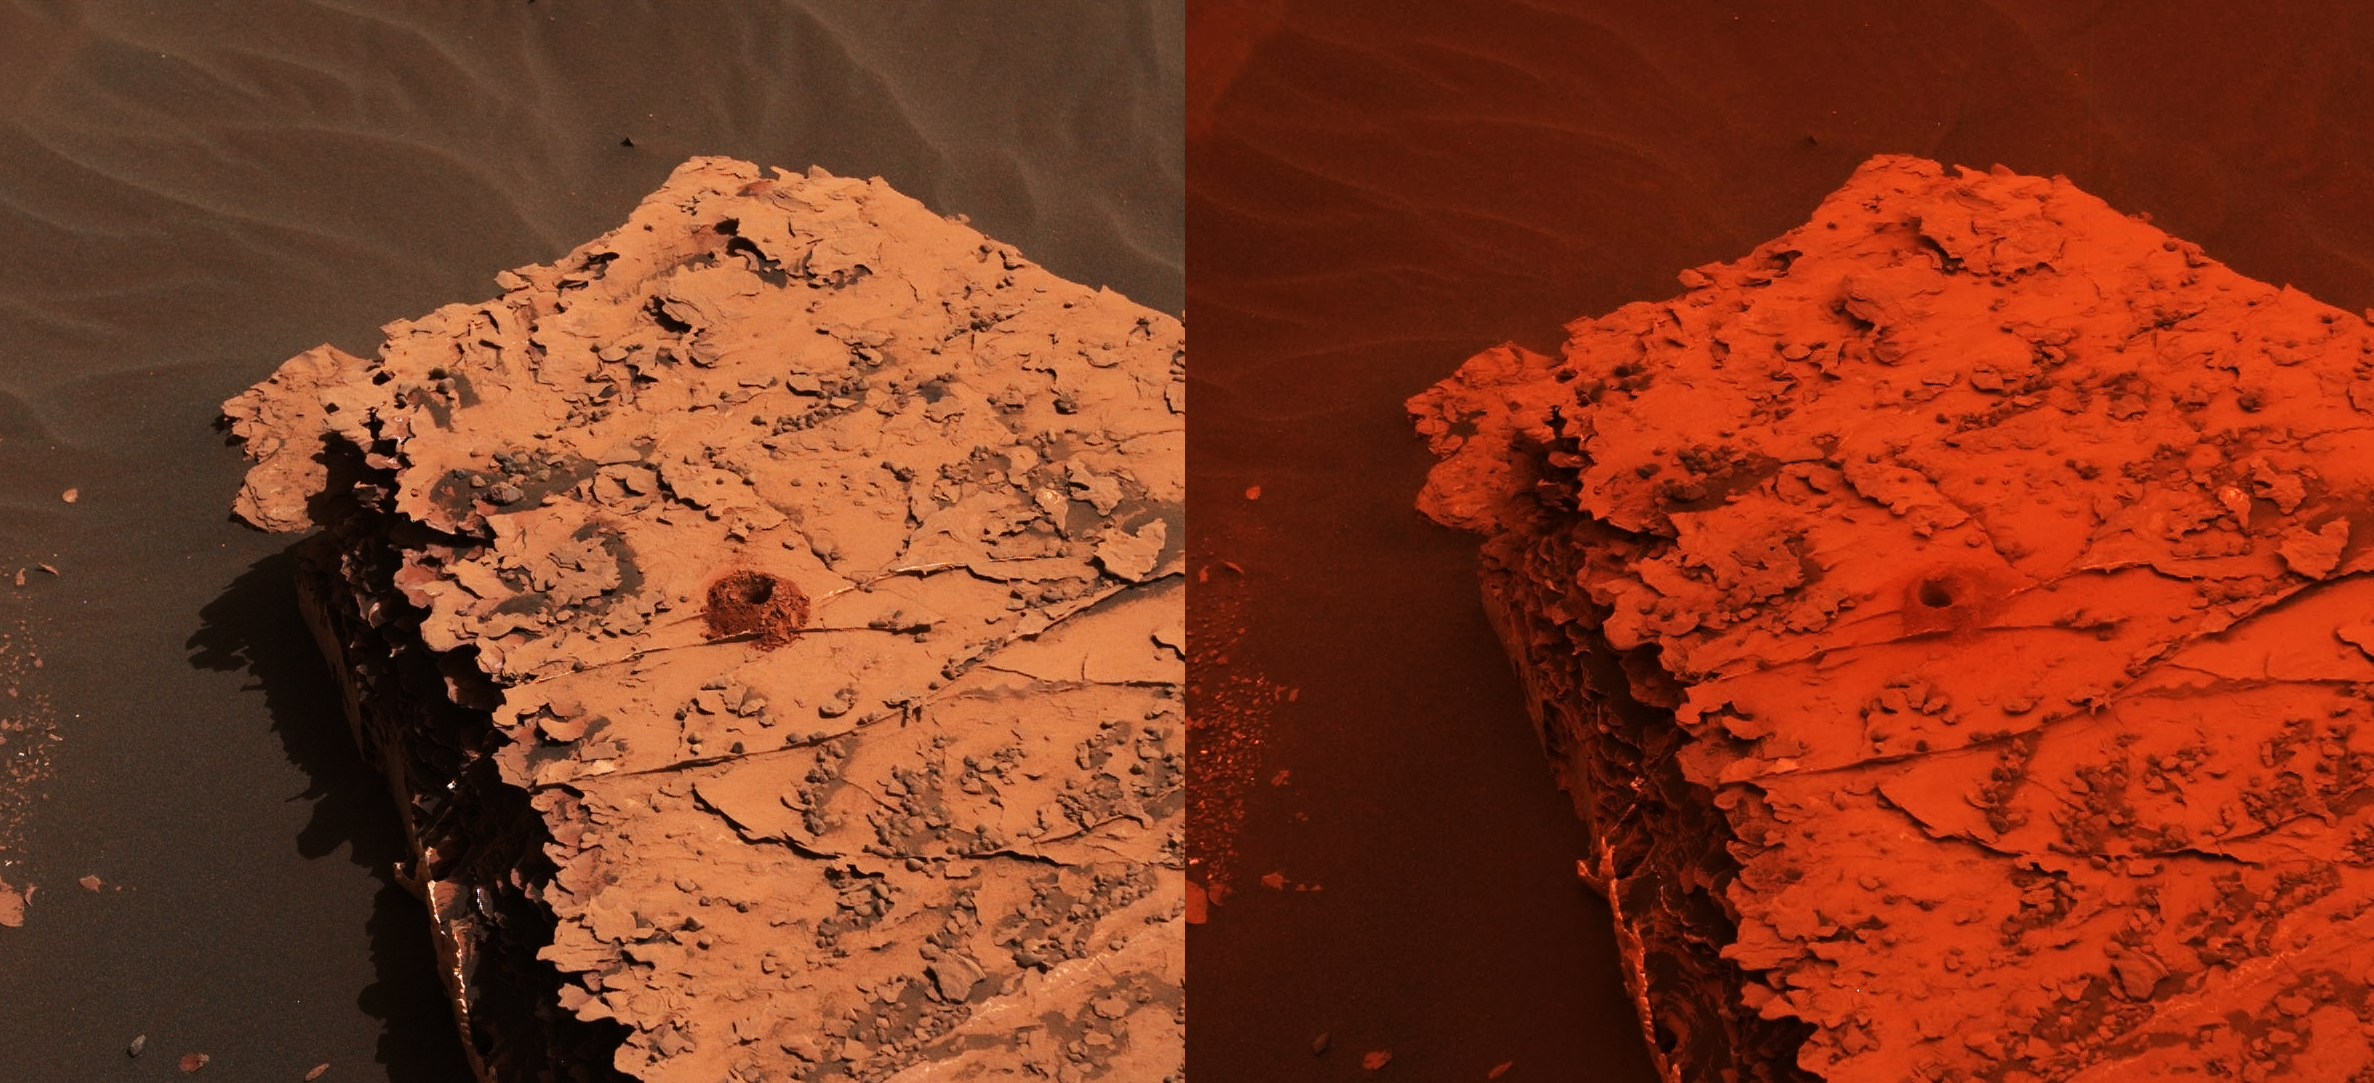

Duluth After Dust Storm

Two images from the Mast Camera (Mastcam) on NASA’s Curiosity rover depict the change in the color of light illuminating the Martian surface since a dust storm engulfed Gale Crater. The left image shows the “Duluth” drill site on Sol 2058 (May 21, 2018); the right image is from Sol 2084 (June 17).

The cherry red color in the post-storm image is due to a few factors. One difference between the two images is exposure time: the dust over Curiosity creates low-lighting conditions that require longer exposure times for the cameras. The pre-storm image had an exposure time of 7.3 milliseconds, which is normal for the rover; the later image had an exposure time that was 66 milliseconds — or nine times longer.

But a primary factor is red light being filtered through the dust; very little green and essentially no blue light makes it through the dust cloud. It’s not unlike the way a forest fire changes the color of light, or a red stage light filters the other colors out.

Though the first pre-storm image was taken at an earlier time of day, it has a much deeper shadow than the second image. That is because the whole sky is red and illuminating the rock from all sides.

Malin Space Science Systems, San Diego, built and operates the Mastcam. NASA’s Jet Propulsion Laboratory, a division of Caltech in Pasadena, California, manages the Mars Science Laboratory Project for NASA’s Science Mission Directorate, Washington. JPL designed and built the project’s Curiosity rover.

Credit: NASA/JPL-Caltech/MSSS